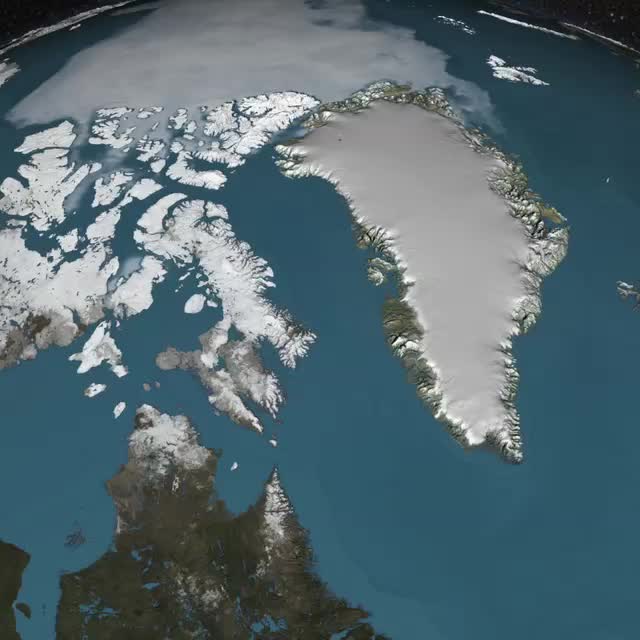

Greenland Ice Sheet in 3D Cutaway

Peering into the thousands of frozen layers inside Greenland’s ice sheet is like looking back in time. Each layer provides a record of what Earth’s climate was like at the dawn of civilization, or during the last ice age, or during an ancient period of warmth similar to the one we experience today. Scientists using ice-penetrating radar data collected by NASA’s Operation IceBridge and earlier airborne campaigns have built the first-ever comprehensive map of layers deep inside the Greenland Ice Sheet. View the full video: youtu.be/u0VbPE0TOtQ

Credit: NASA’s Goddard Space Flight Center